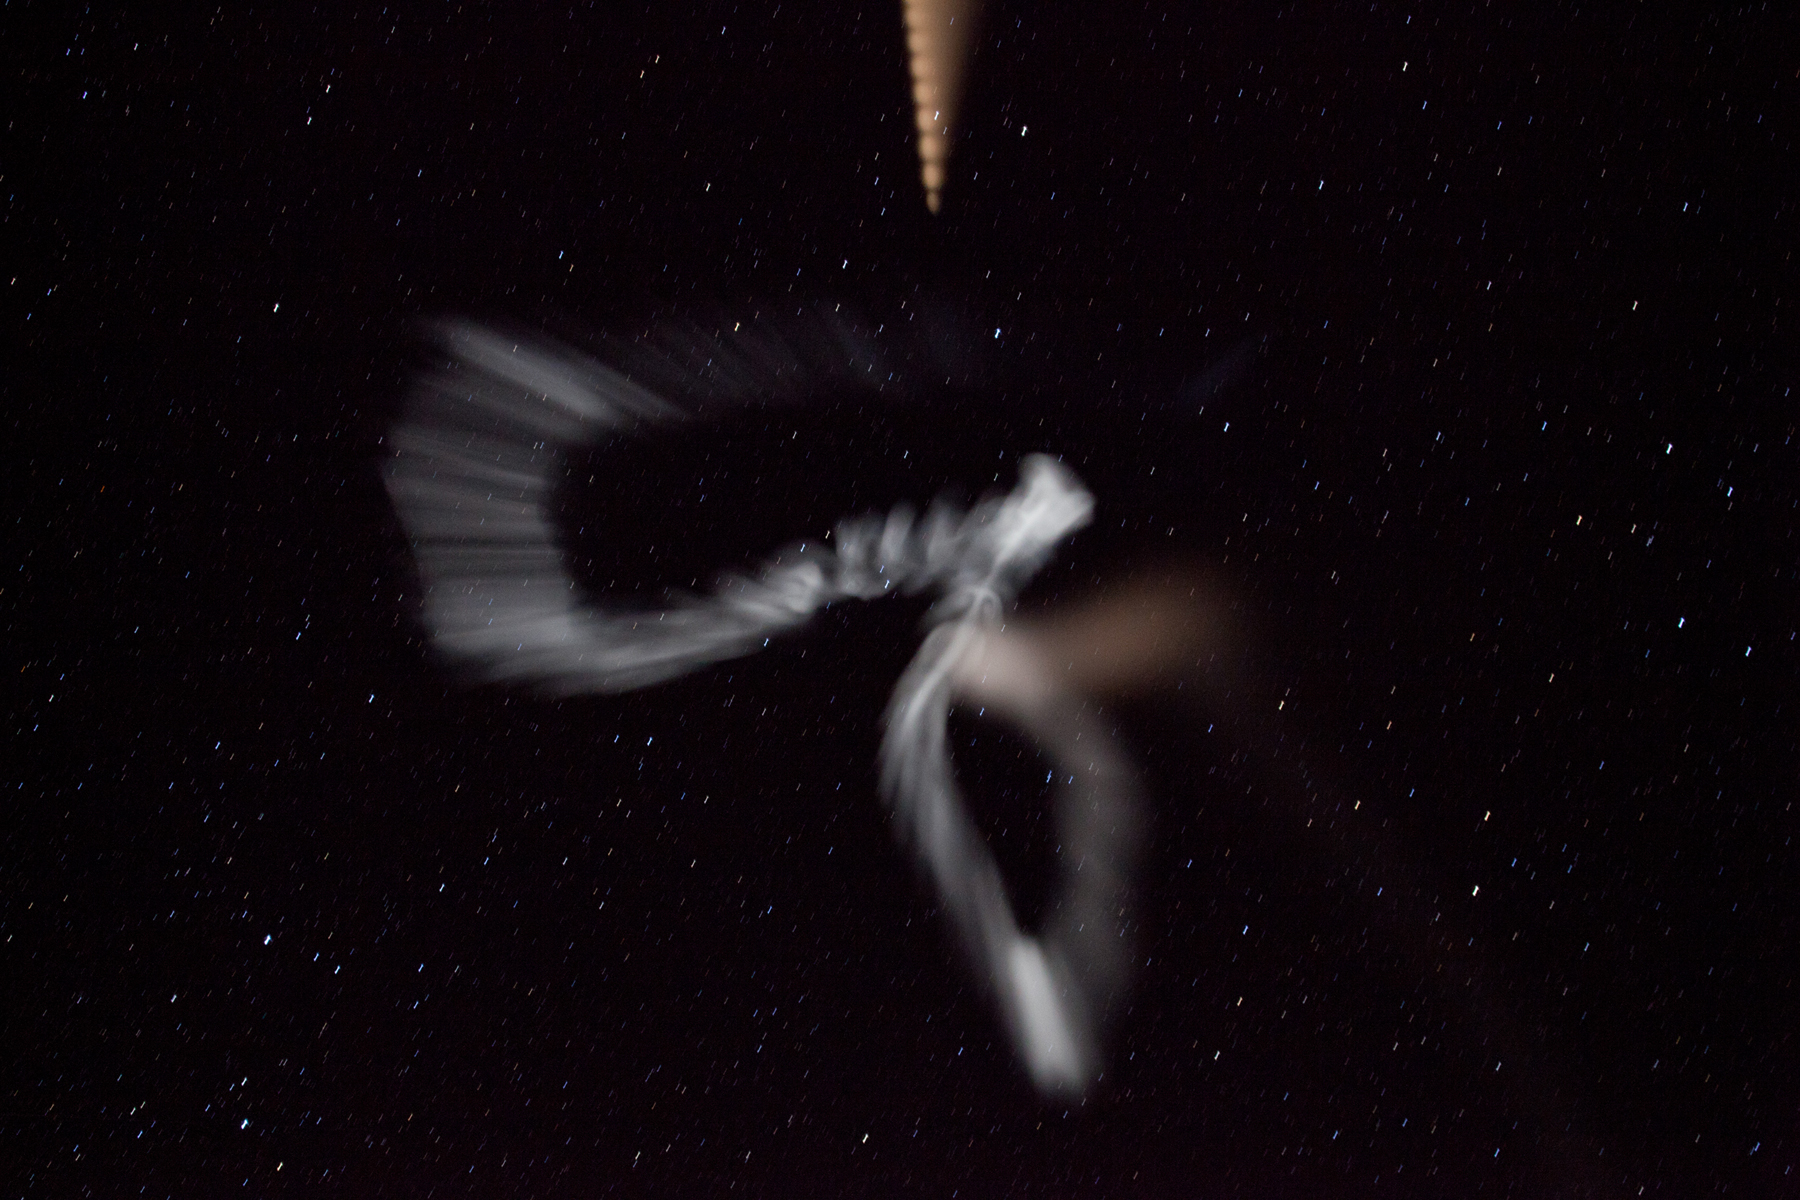

NASA Launches Five Rockets in Five Minutes

NASA image captured March 27, 2012 NASA successfully launched five suborbital sounding rockets this morning from its Wallops Flight Facility in Virginia as part of a study of the upper level jet stream. The first rocket was launched at 4:58 a.m. EDT and each subsequent rocket was launched 80 seconds apart. Each rocket released a chemical tracer that created milky, white clouds at the edge of space. Tracking the way the clouds move can help scientists understand the movement of the winds some 65 miles up in the sky, which in turn will help create better models of the electromagnetic regions of space that can damage man-made satellites and disrupt communications systems. The launches and clouds were reported to be seen from as far south as Wilmington, N.C.; west to Charlestown, W. Va.; and north to Buffalo, N.Y.

Credit: NASA/Wallops